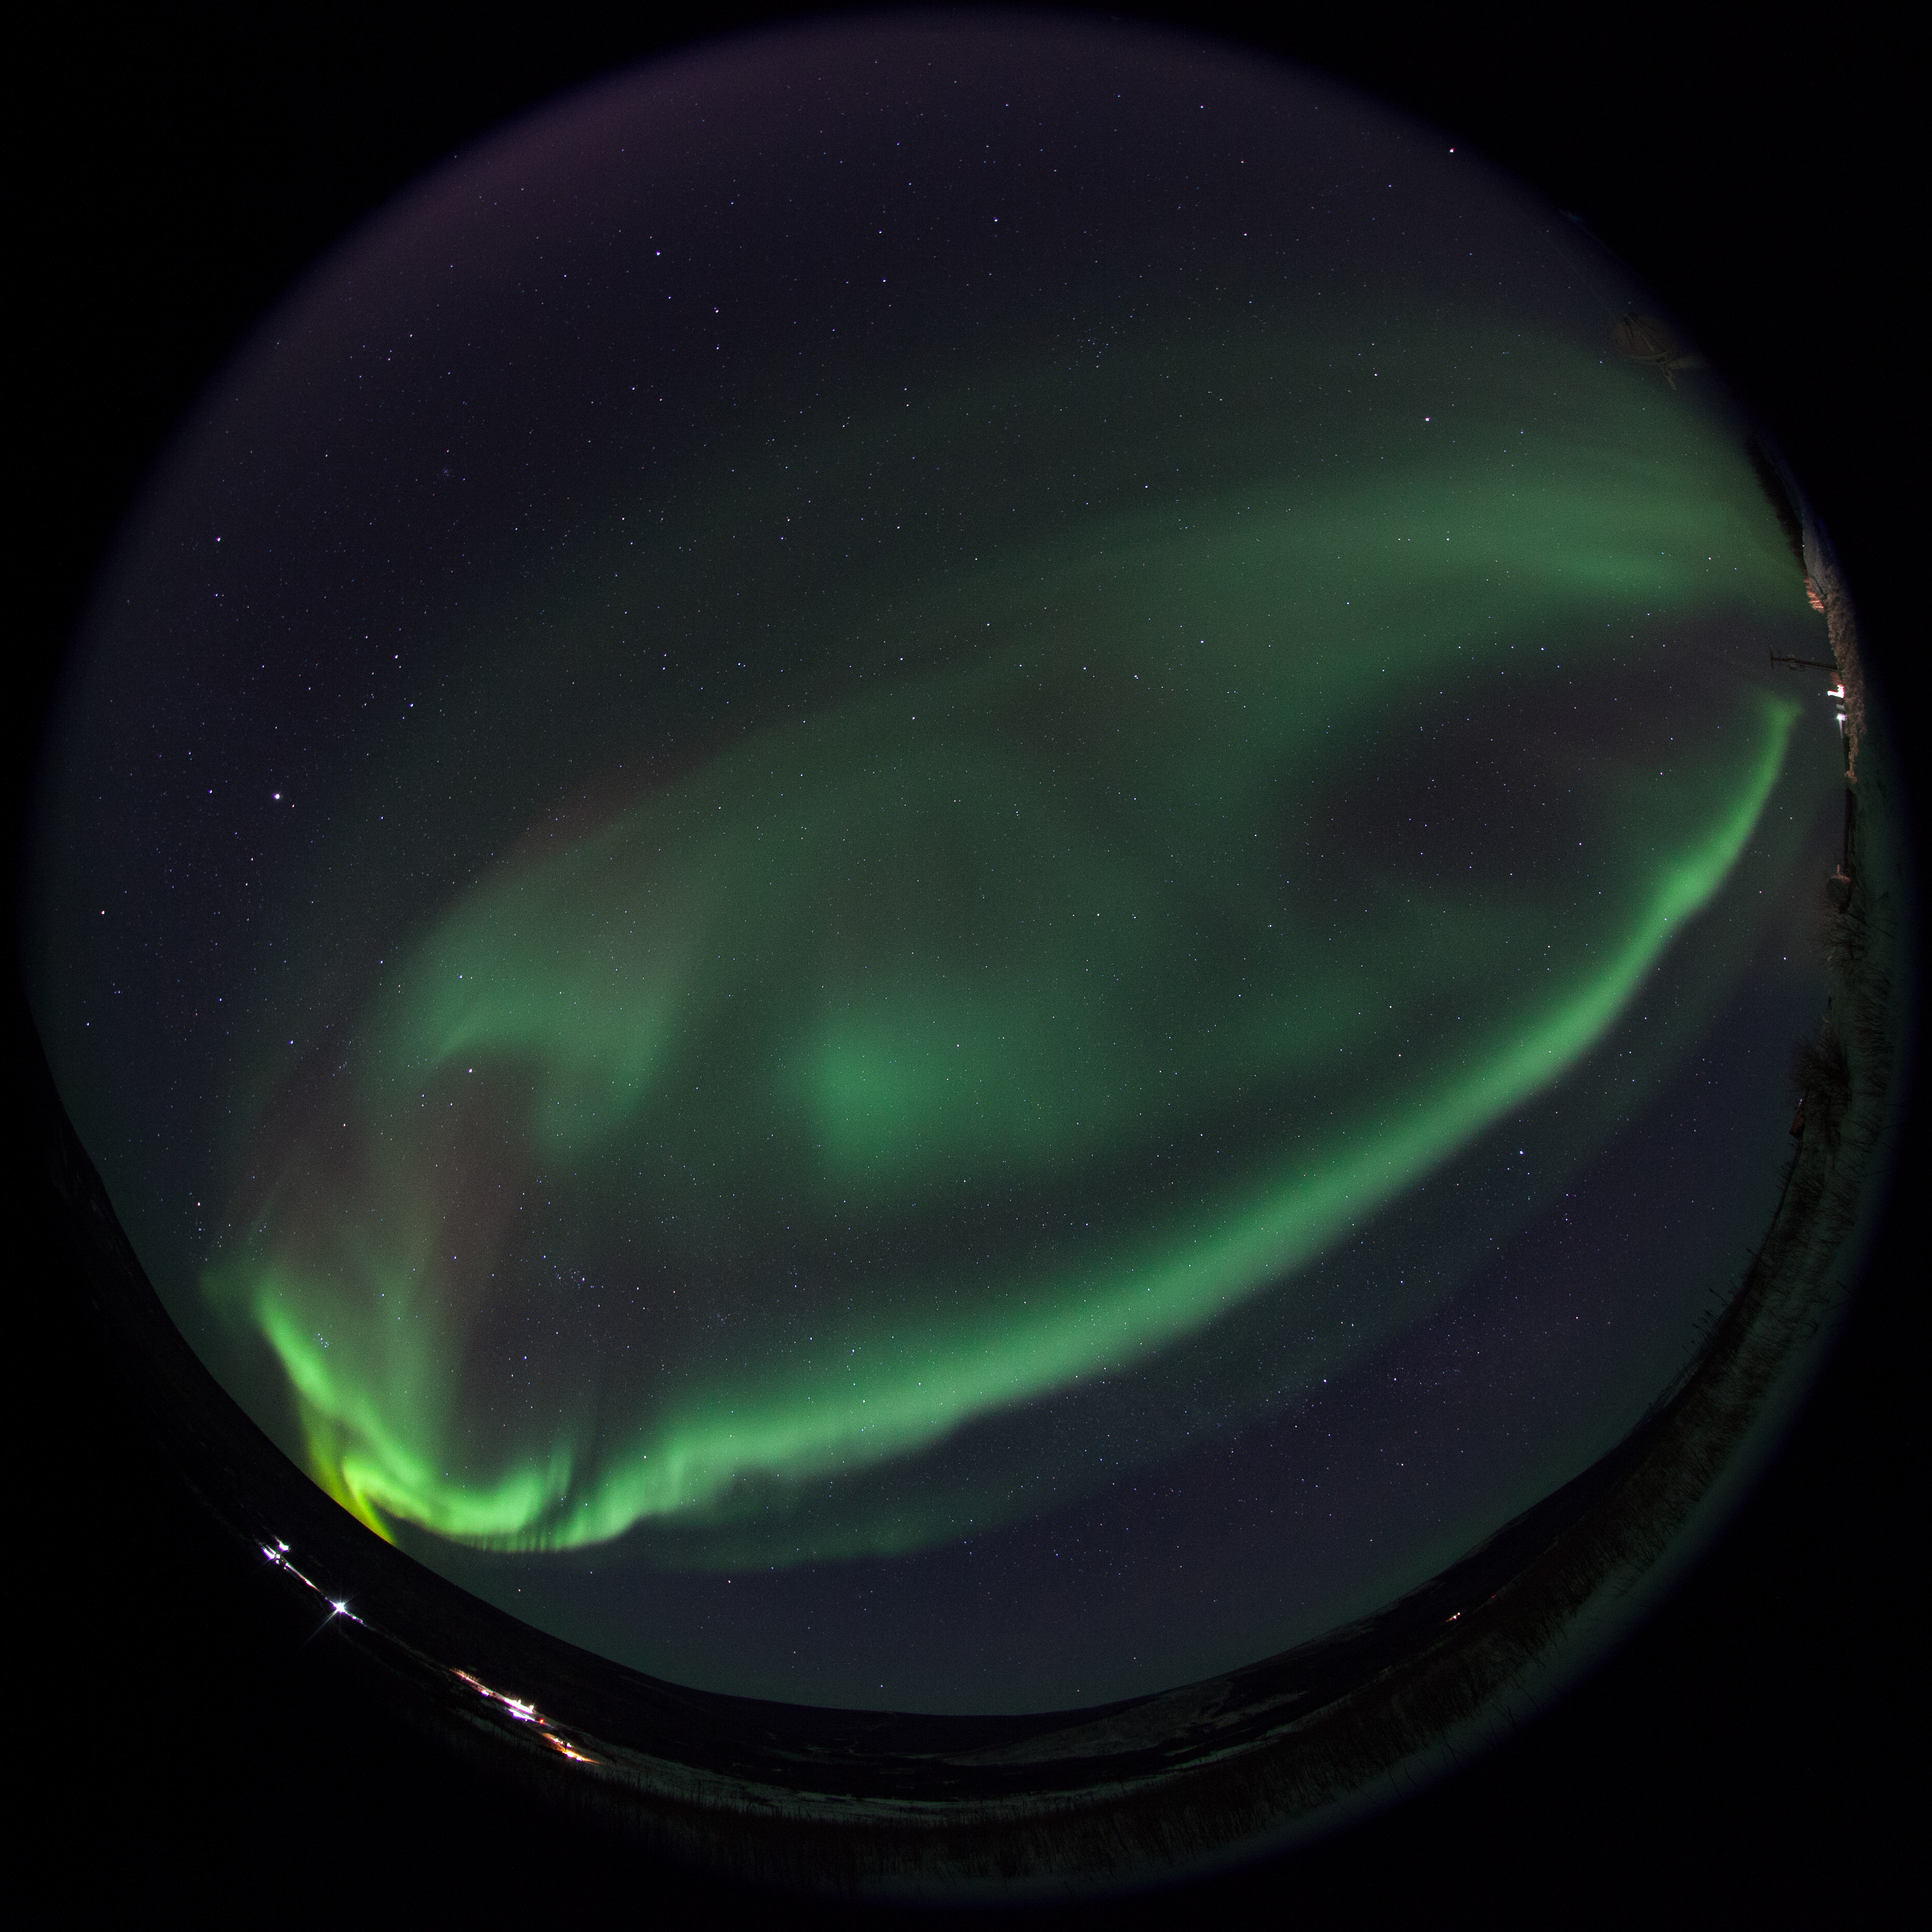

GREECE Mission Launching Into Aurora

Caption: A NASA-funded sounding rocket launches into an aurora in the early morning of March 3, 2014, over Venetie, Alaska. The GREECE mission studies how certain structures – classic curls like swirls of cream in coffee -- form in the aurora. More info: On March 3, 2014, at 6:09 a.m. EST, a NASA-funded sounding rocket launched straight into an aurora over Venetie, Alaska. The Ground-to-Rocket Electrodynamics – Electron Correlative Experiment, or GREECE, sounding rocket mission, which launched from Poker Flat Research Range in Poker Flat, Alaska, will study classic curls in the aurora in the night sky. The GREECE instruments travel on a sounding rocket that launches for a ten-minute ride right through the heart of the aurora reaching its zenith over the native village of Venetie, Alaska. To study the curl structures, GREECE consists of two parts: ground-based imagers located in Venetie to track the aurora from the ground and the rocket to take measurements from the middle of the aurora itself. At their simplest, auroras are caused when particles from the sun funnel over to Earth's night side, generate electric currents, and trigger a shower of particles that strike oxygen and nitrogen some 60 to 200 miles up in Earth's atmosphere, releasing a flash of light. But the details are always more complicated, of course. Researchers wish to understand the aurora, and movement of plasma in general, at much smaller scales including such things as how different structures are formed there. This is a piece of information, which in turn, helps paint a picture of the sun-Earth connection and how energy and particles from the sun interact with Earth's own magnetic system, the magnetosphere. GREECE is a collaborative effort between SWRI, which developed particle instruments and the ground-based imaging, and the University of California, Berkeley, measuring the electric and magnetic fields. The launch is supported by a sounding rocket team from NASA’s Wallops Flight Facility, Wallops Island, Va. The Poker Flat Research Range is operated by the University of Alaska, Fairbanks. “The conditions were optimal,” said Marilia Samara, principal investigator for the mission at Southwest Research Institute in San Antonio, Texas. “We can’t wait to dig into the data.”

Credit: NASA/Christopher Perry